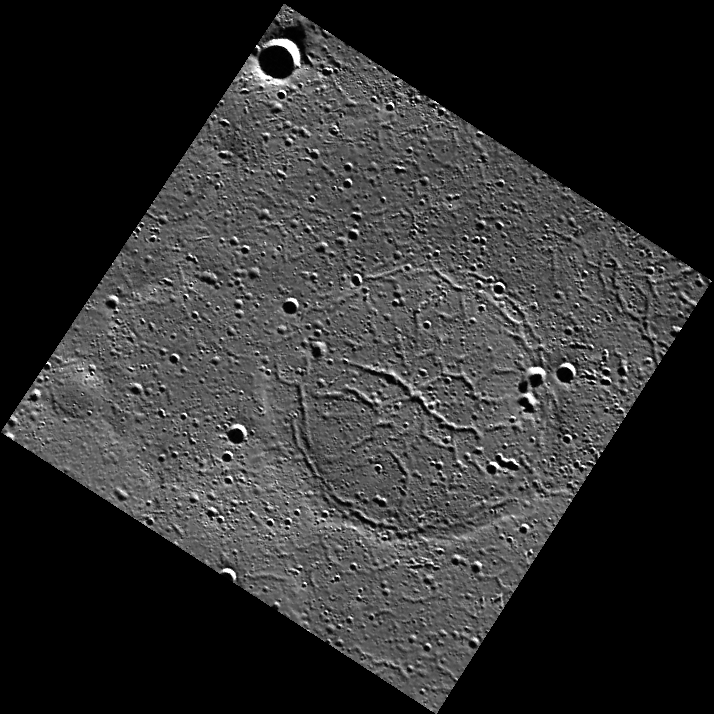

Hooked on Tectonics

This scene, which lies within the Goethe basin, shows a ghost crater that is approximately 45 km in diameter. The crater contains prominent graben (extensional troughs) and is bound by a wrinkle ridge ring that marks the location of the crater rim.

This image was acquired as part of MDIS’s high-resolution surface morphology base map. The surface morphology base map will cover more than 90% of Mercury’s surface with an average resolution of 250 meters/pixel (0.16 miles/pixel or 820 feet/pixel). Images acquired for the surface morphology base map typically have off-vertical Sun angles (i.e., high incidence angles) and visible shadows so as to reveal clearly the topographic form of geologic features.

The MESSENGER spacecraft is the first ever to orbit the planet Mercury, and the spacecraft’s seven scientific instruments and radio science investigation are unraveling the history and evolution of the Solar System’s innermost planet. Visit the Why Mercury? section of this website to learn more about the key science questions that the MESSENGER mission is addressing. During the one-year primary mission, MDIS is scheduled to acquire more than 75,000 images in support of MESSENGER’s science goals.

Date acquired: April 29, 2011
Image Mission Elapsed Time (MET): 212590628
Image ID: 192049
Instrument: Wide Angle Camera (WAC) of the Mercury Dual Imaging System (MDIS)
WAC filter: 7 (748 nanometers)
Center Latitude: 81.4°
Center Longitude: 301.9° E
Resolution: 163 meters/pixel
Scale: The ghost crater containing many troughs is approximately 45 km (28 mi.) in diameter.
Incidence Angle: 82.8°
Emission Angle: 5.4°
Phase Angle: 88.2°

These images are from MESSENGER, a NASA Discovery mission to conduct the first orbital study of the innermost planet, Mercury. For information regarding the use of images, see the MESSENGER image use policy.

Credit: NASA/Johns Hopkins University Applied Physics Laboratory/Carnegie Institution of Washington